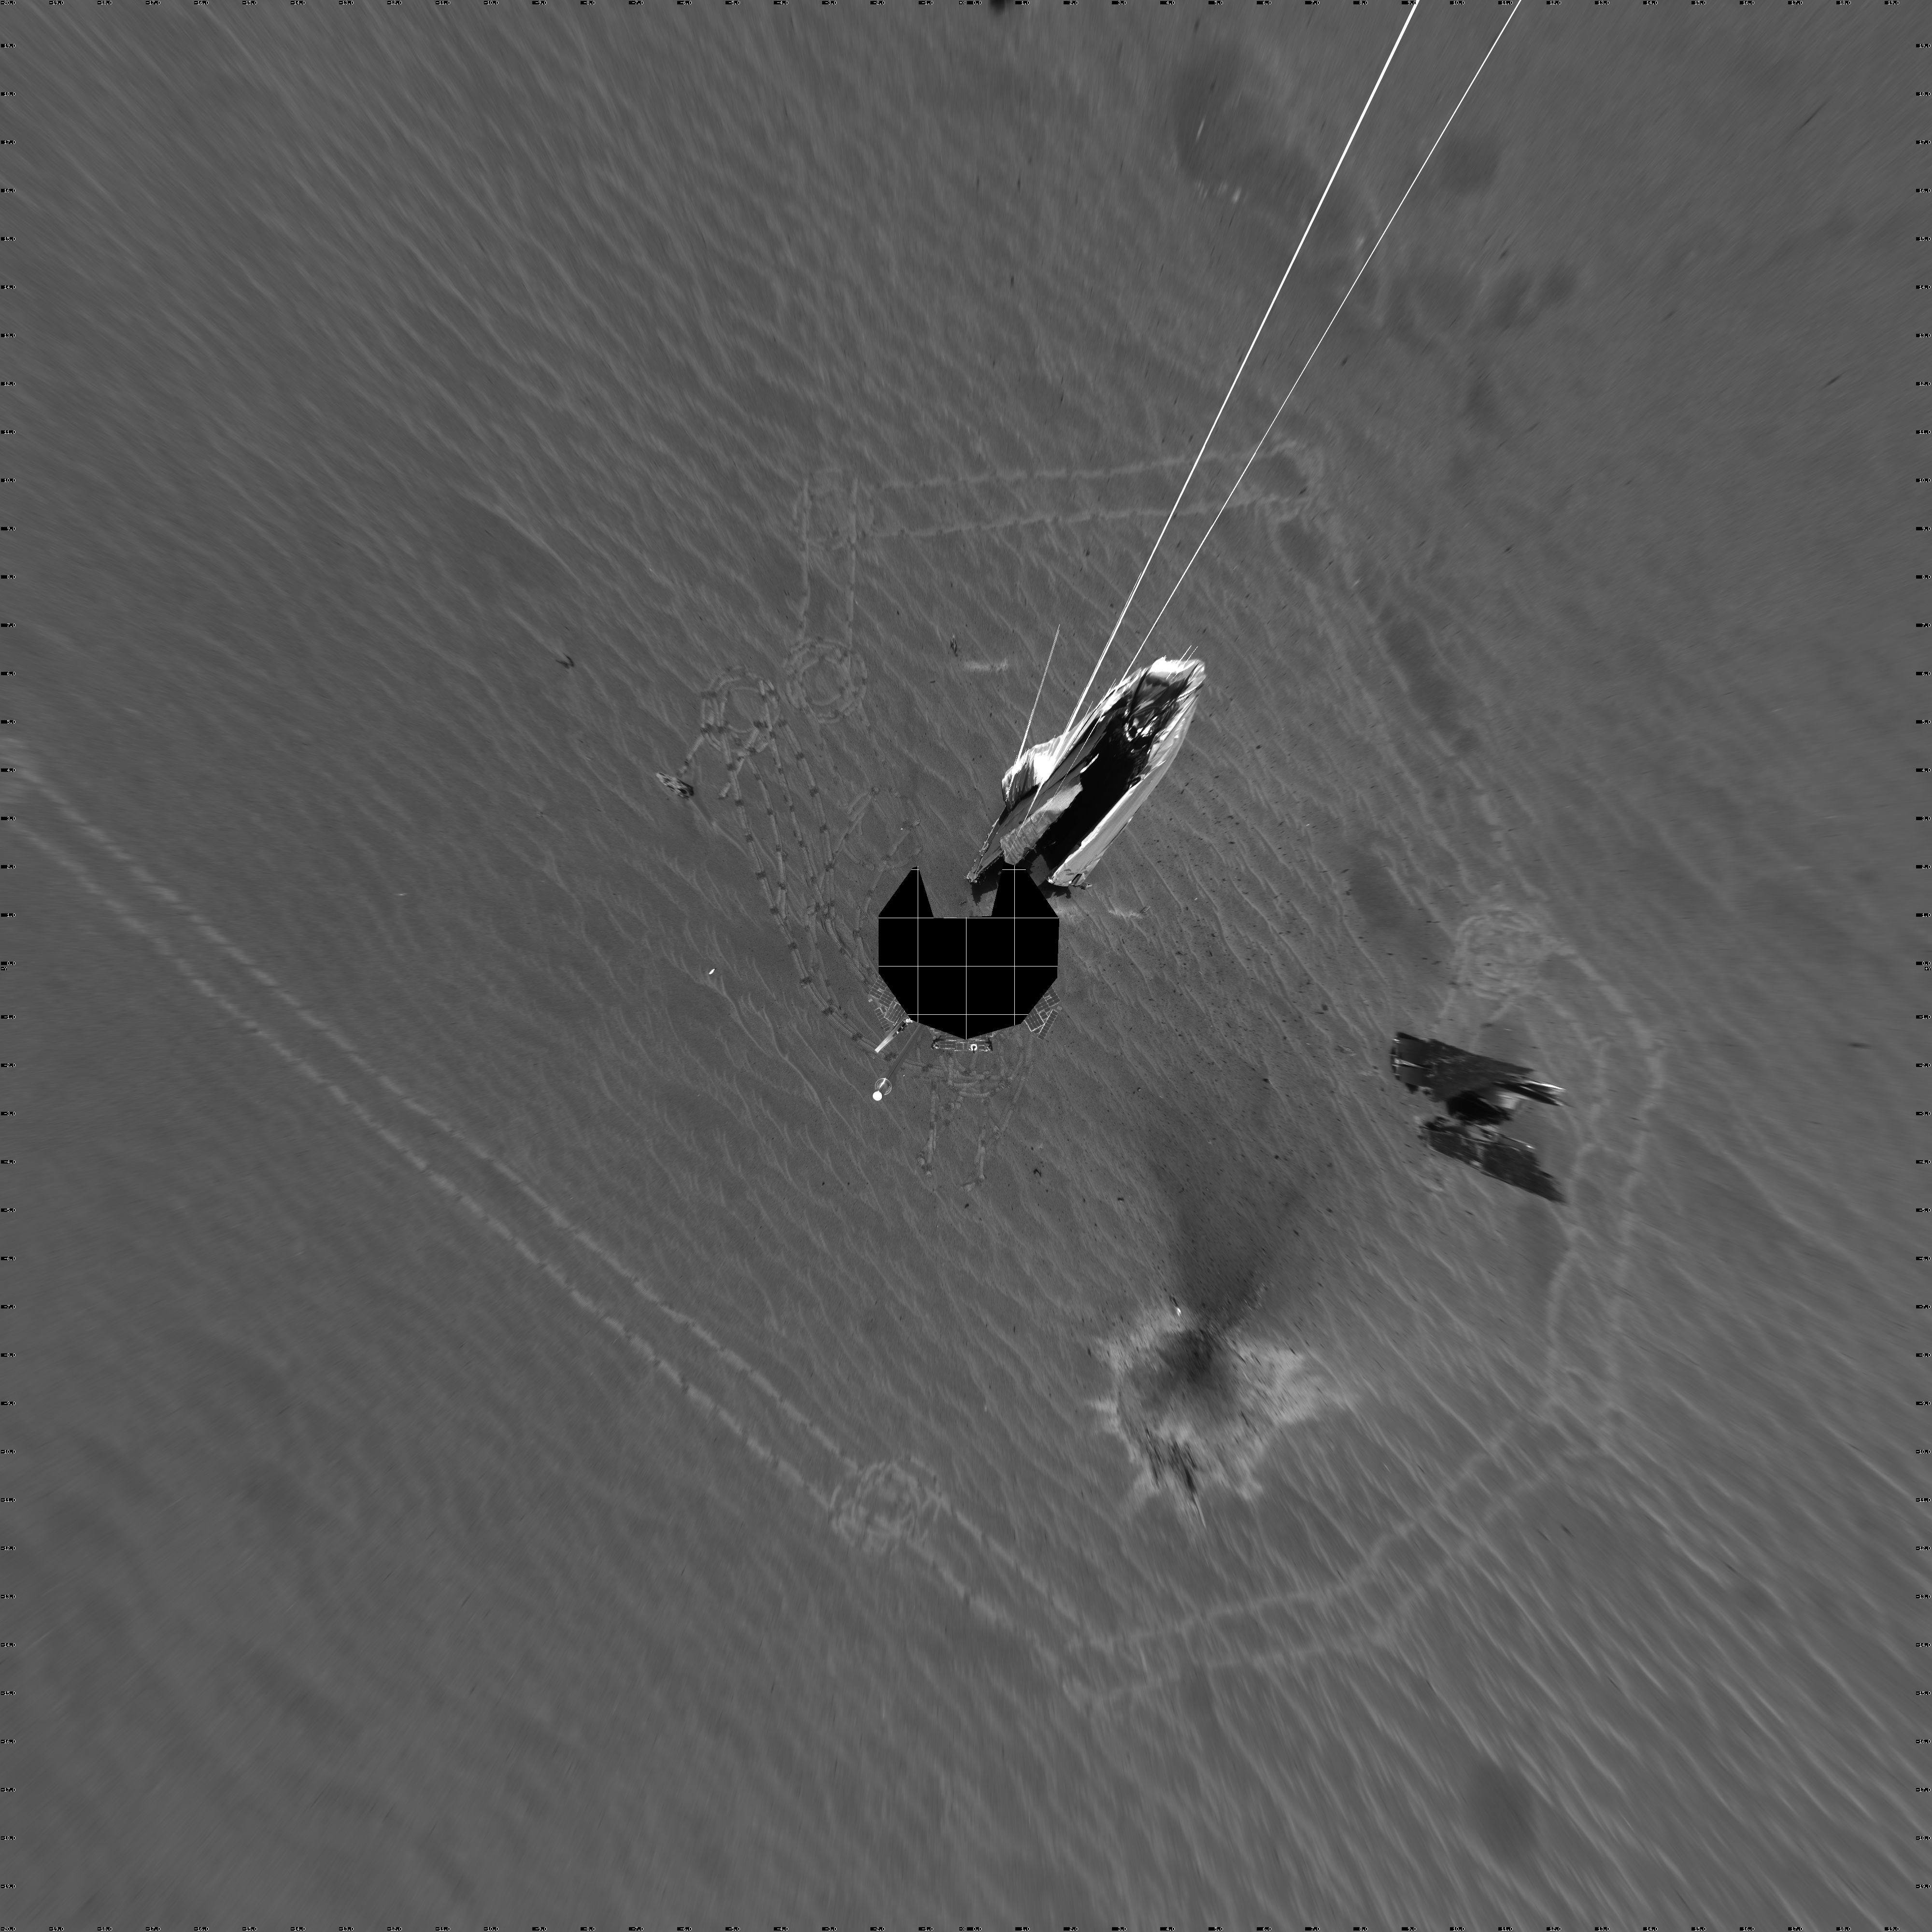

Opportunity’s View on Sol 354 (Vertical)

NASA’s Mars Exploration Rover Opportunity captured this 360-degree panorama with its navigation camera on the rover’s 354th martian day, or sol (Jan. 21, 2005). The view is presented as a vertical projection with geometric seam correction. It includes the debris and impact divot from Opportunity’s heat shield. The rim of “Endurance Crater” is visible on the horizon.

Credit: NASA/JPL